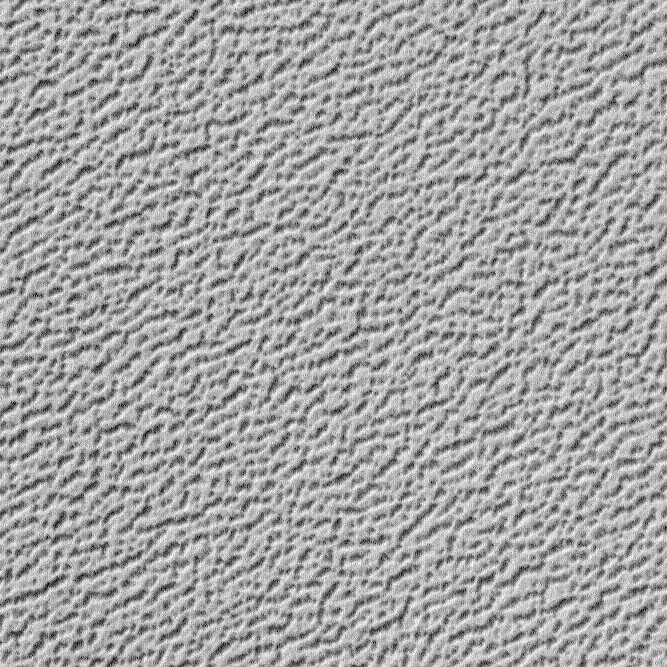

Martian “Kitchen Sponge”

This picture is illuminated by sunlight from the upper left. It shows a tiny 1 kilometer by 1 kilometer (0.62 x 0.62 mile) area of the martian north polar residual ice cap as it appears in summertime.

The surface looks somewhat like that of a kitchen sponge–it is flat on top and has many closely-spaced pits of no more than 2 meters (5.5 ft) depth. The upper, flat surface in this image has a medium-gray tone, while the pit interiors are darker gray. Each pit is generally 10 to 20 meters (33-66 feet) across. The pits probably form as water ice sublimes–going directly from solid to vapor–during the martian northern summer seasons. The pits probably develop over thousands of years. This texture is very different from what is seen in the south polar cap, where considerably larger and more circular depressions are found to resemble slices of swiss cheese rather than a kitchen sponge.

This picture was taken by the Mars Global Surveyor (MGS) Mars Orbiter Camera (MOC) during northern summer on March 8, 1999. It was one of the very last “calibration” images taken before the start of the Mapping Phase of the MGS mission, and its goal was to determine whether the MOC was properly focused. The crisp appearance of the edges of the pits confirmed that the instrument was focused and ready for its 1-Mars Year mapping mission. The scene is located near 86.9°N, 207.5°W, and has a resolution of about 1.4 meters (4 ft, 7 in) per pixel.

Malin Space Science Systems and the California Institute of Technology built the MOC using spare hardware from the Mars Observer mission. MSSS operates the camera from its facilities in San Diego, CA. The Jet Propulsion Laboratory’s Mars Surveyor Operations Project operates the Mars Global Surveyor spacecraft with its industrial partner, Lockheed Martin Astronautics, from facilities in Pasadena, CA and Denver, CO.

Credit: NASA/JPL/MSSS